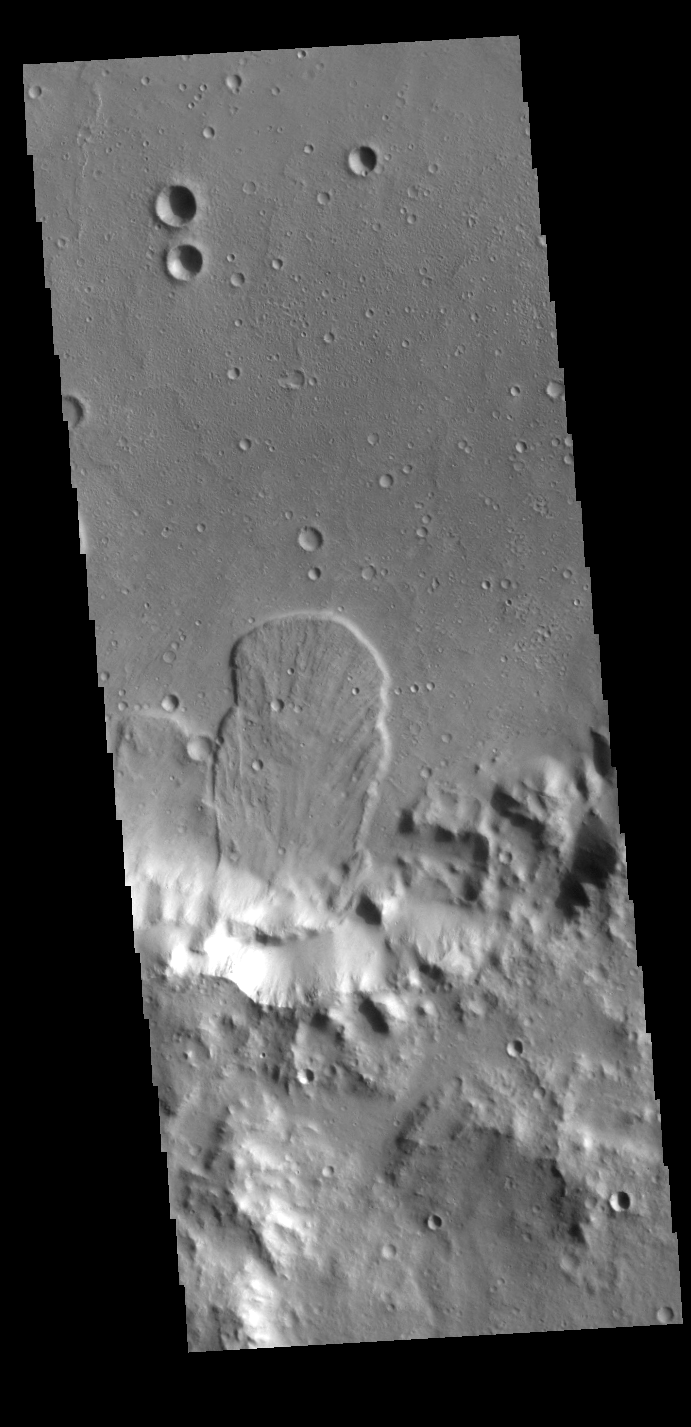

Landslide

This VIS image is located in an unnamed crater within Tyrrhena Terra. The ‘mitten’ shaped feature extends from the crater rim (bottom of frame) onto the crater floor. Radial surface grooves and sharp margins are common with landslide deposits.

Credit: NASA/JPL-Caltech/ASU